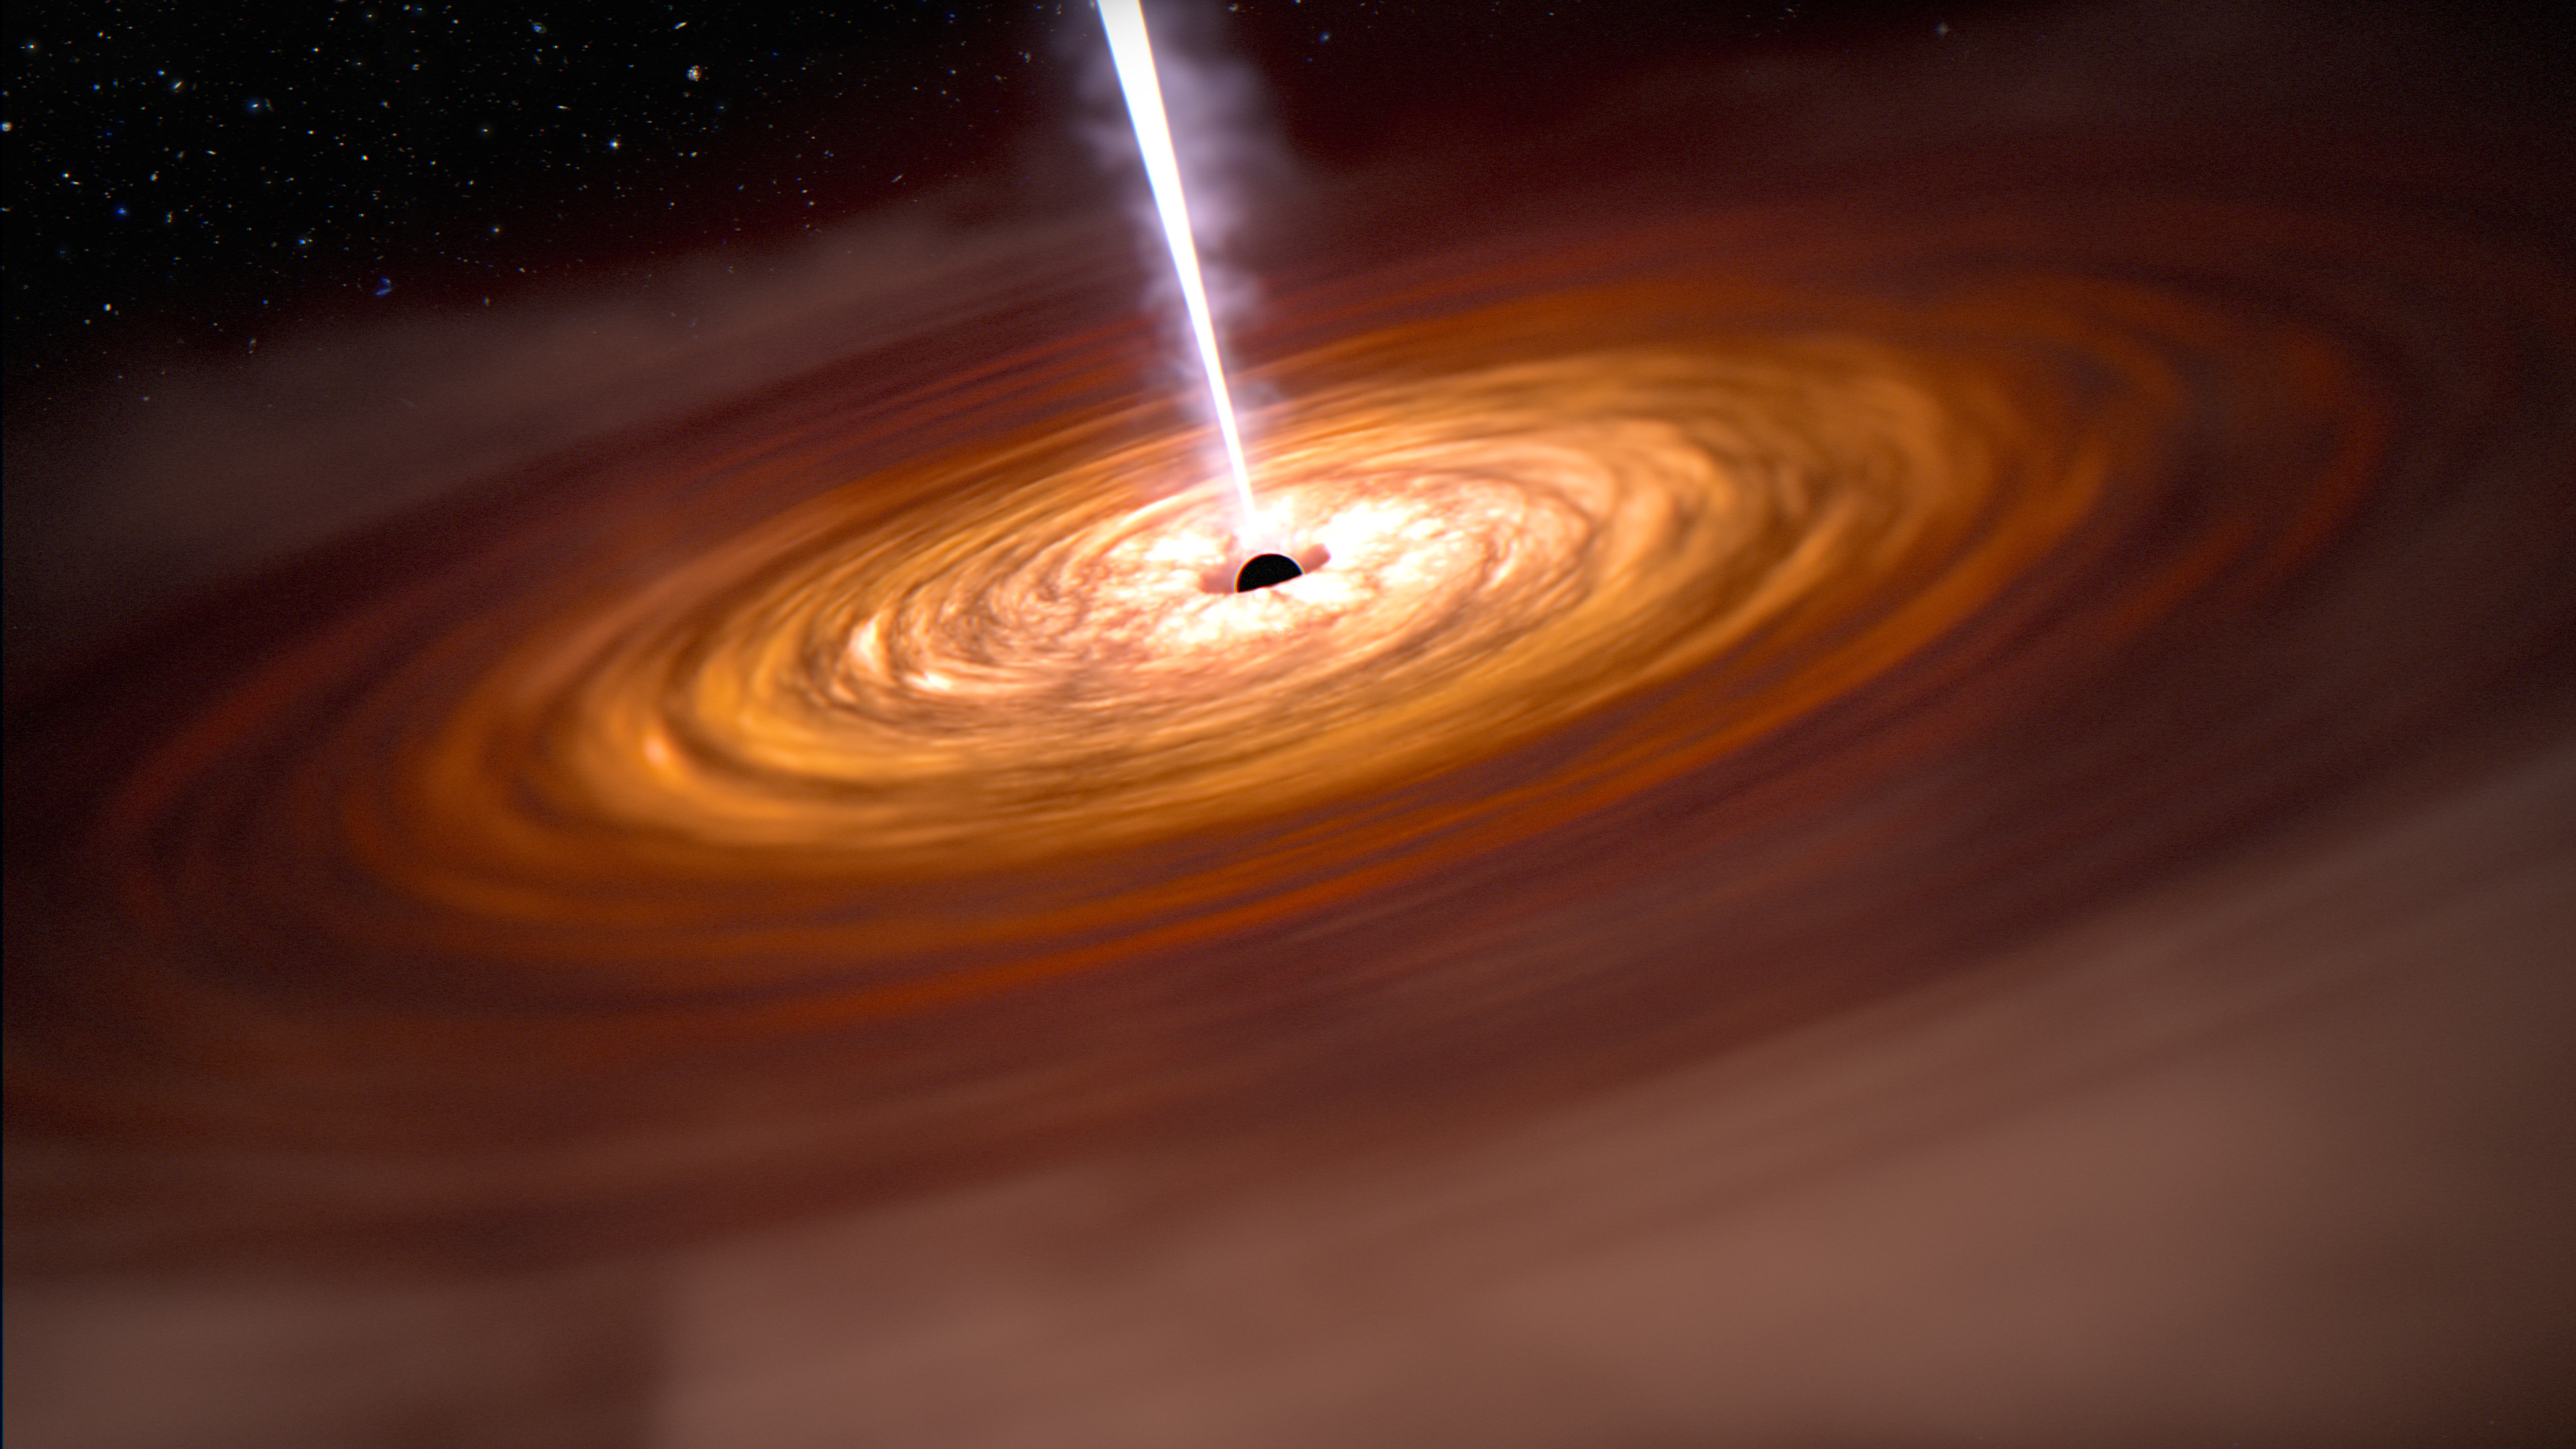

Quasar in the Early Universe (Illustration)

Researchers will use all four instruments aboard the James Webb Space Telescope to study the three most distant quasars yet discovered. They will obtain new measurements of the masses of their central supermassive black holes, detail the stars and composition of their host galaxies, and observe nearby galaxies to learn more about their “neighborhoods” in the early universe.

The three targets of this research program at a glance: J0313-1806 dates back to 670 million years after the big bang and is 1.6 billion times more massive than our Sun. J1007+2115, or Pōniuāʻena, was detected approximately 700 million years after the big bang and is 1.5 billion times more massive than our Sun. The third target, J1342+0928, dates back to 690 million years after the big bang and is 800 million times the mass of our Sun.

Credit: Artwork: NASA, ESA, CSA, Joseph Olmsted (STScI)